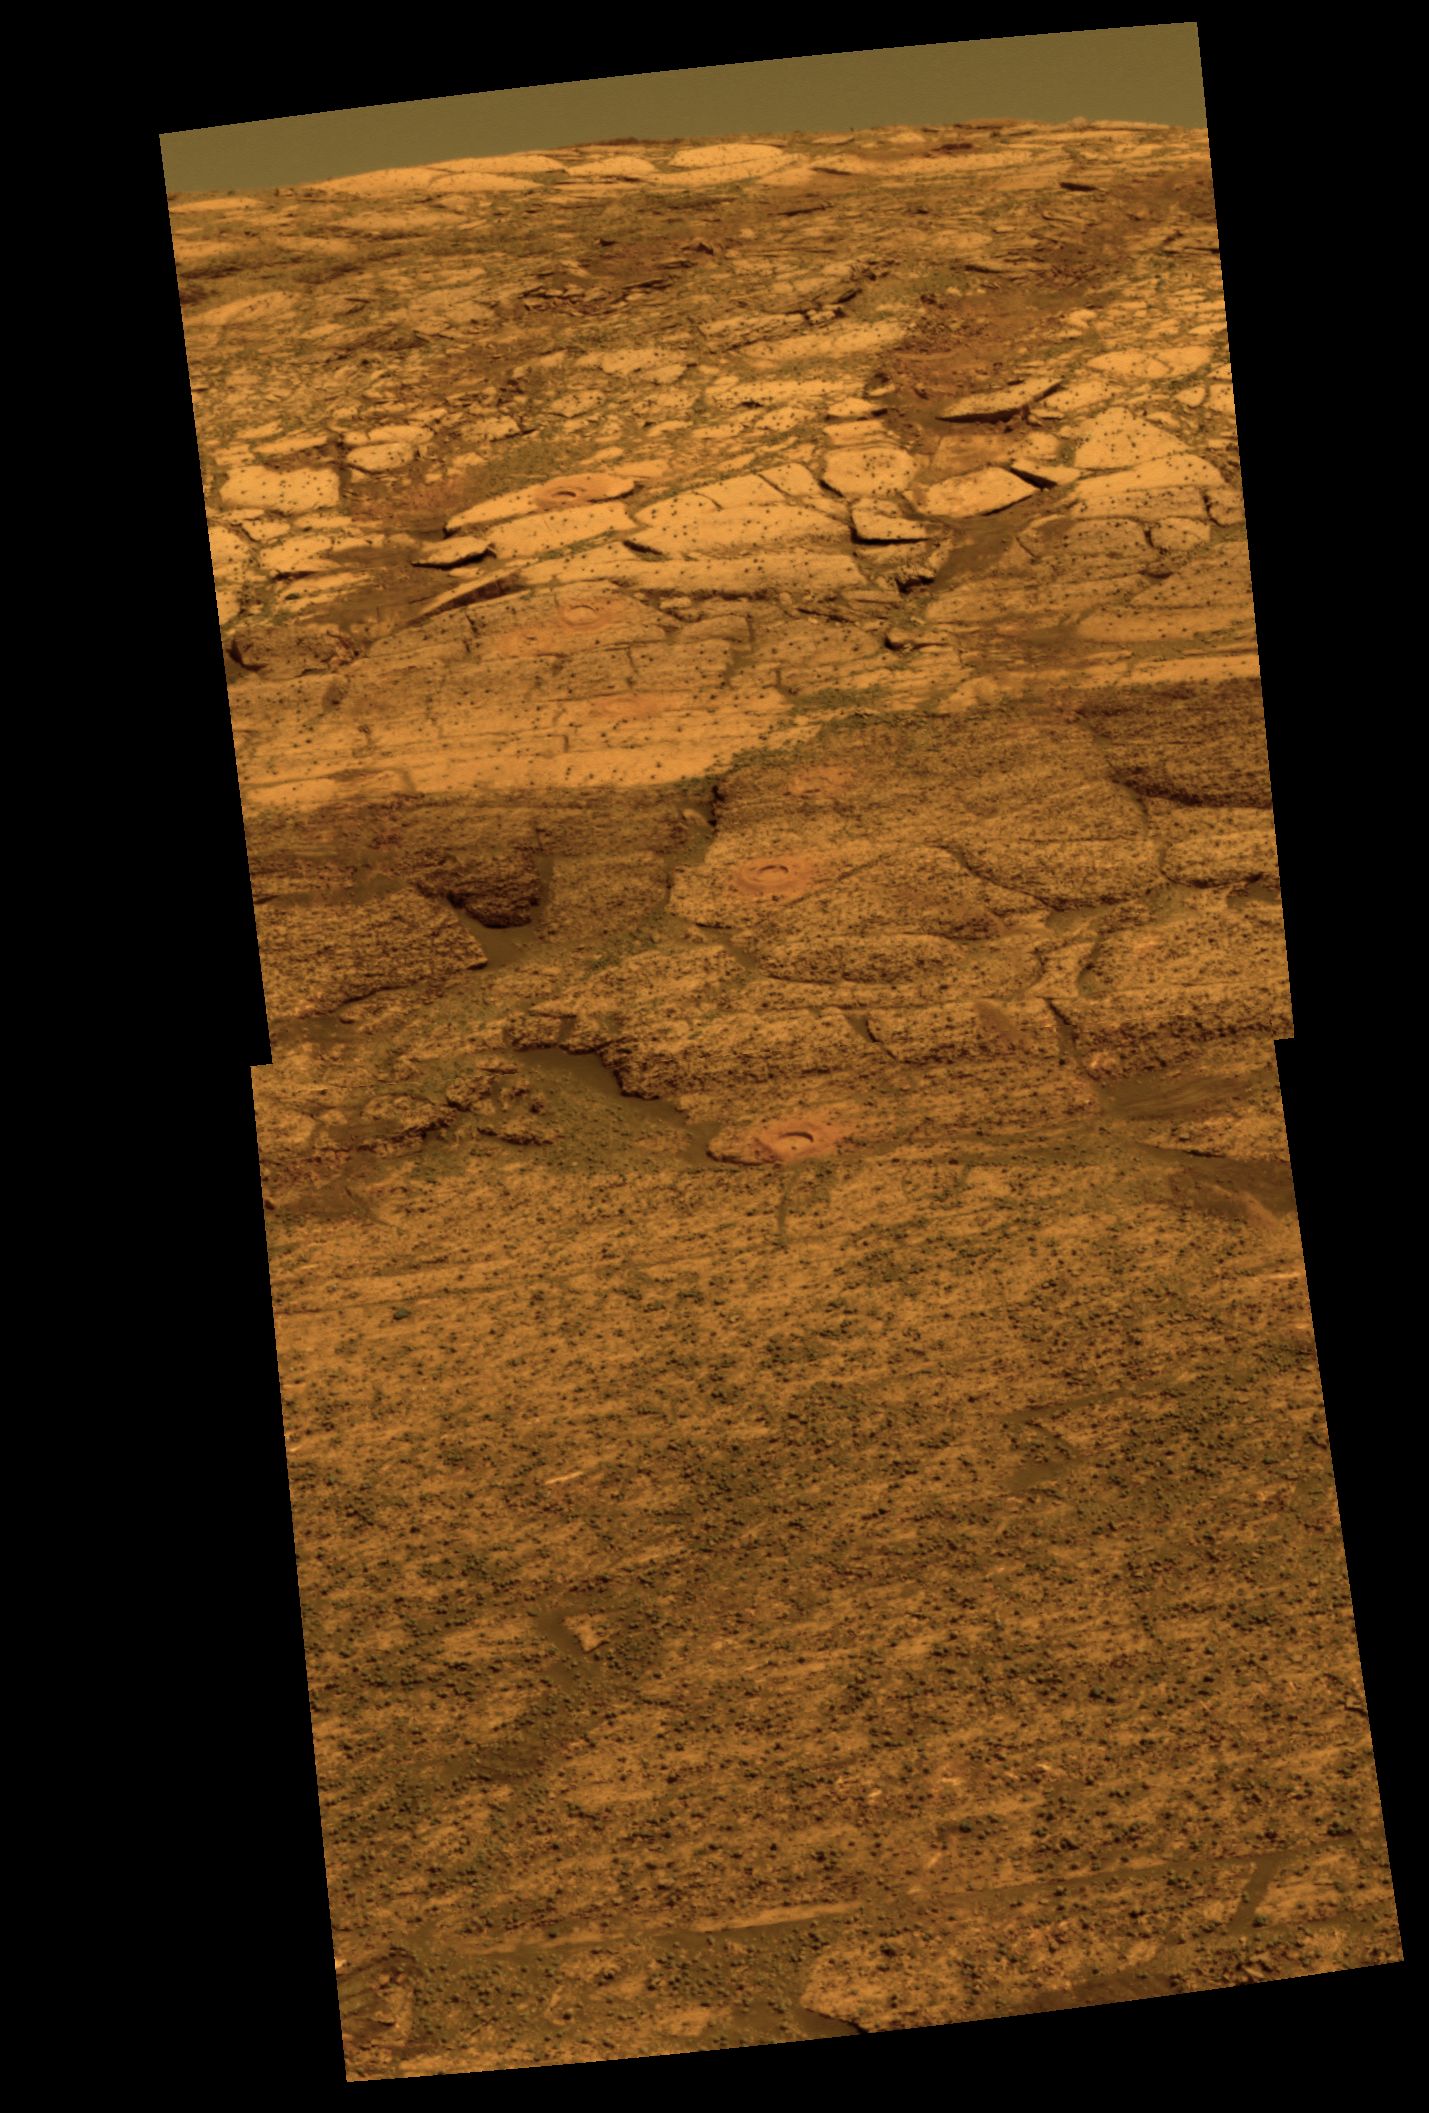

Color View of a ‘Rat’ Hole Trail Inside ‘Endurance’

This view from the Mars Exploration Rover Opportunity’s panoramic camera is an approximately true color rendering of the first seven holes that the rover’s rock abrasion tool dug on the inner slope of “Endurance Crater.” The rover was about 12 meters (about 39 feet) down into the crater when it acquired the images combined into this mosaic. The view is looking back toward the rim of the crater, with the rover’s tracks visible. The tailings around the holes drilled by the rock abrasion tool, or “Rat,” show evidence for fine-grained red hematite similar to what was observed months earlier in “Eagle Crater” outcrop holes.

Starting from the uppermost pictured (closest to the crater rim) to the lowest, the rock abrasion tool hole targets are called “Tennessee,” “Cobblehill,” “Virginia,” “London,” “Grindstone,” “Kettlestone,” and “Drammensfjorden.” Opportunity drilled these holes on sols 138 (June 13, 2004), 143 (June 18), 145 (June 20), 148 (June 23), 151 (June 26), 153 (June 28) and 161 (July 7), respectively. Each hole is 4.5 centimeters (1.8 inches) in diameter.

This image was generated using the panoramic camera’s 750-, 530-, and 430-nanometer filters. It was taken on sol 173 (July 19).

Credit: NASA/JPL/Cornell